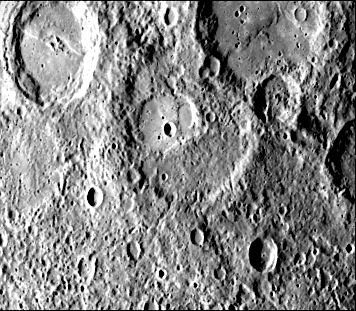

Scarps Confined to Crater Floors

This picture shows several scarps, which appear to be confined to crater floors.

The scarp in the crater at the upper left of the image has been diverted by the central peaks, suggesting it may be a flow front. However, a dark line on the interior eastern wall appears to join the floor scarp, and if they are related, the scarp probably has a tectonic origin.

Two scarps occur on the floor of a 90-kilometer diameter crater at the top right of the image. The materials behind the uppermost scarp has a different texture than the rest of the floor and appears to mantle the other scarp.

The scarp in the 35-kilometer at the center of the image consists of a broad lobe 10 km wide. (See PIA02447for a higher resolution view)

This image (FDS 27428) was acquired during the spacecraft’s first encounter with Mercury.

The Mariner 10 mission, managed by the Jet Propulsion Laboratory for NASA’s Office of Space Science, explored Venus in February 1974 on the way to three encounters with Mercury-in March and September 1974 and in March 1975. The spacecraft took more than 7,000 photos of Mercury, Venus, the Earth and the Moon.

Credit: NASA/JPL/Northwestern University